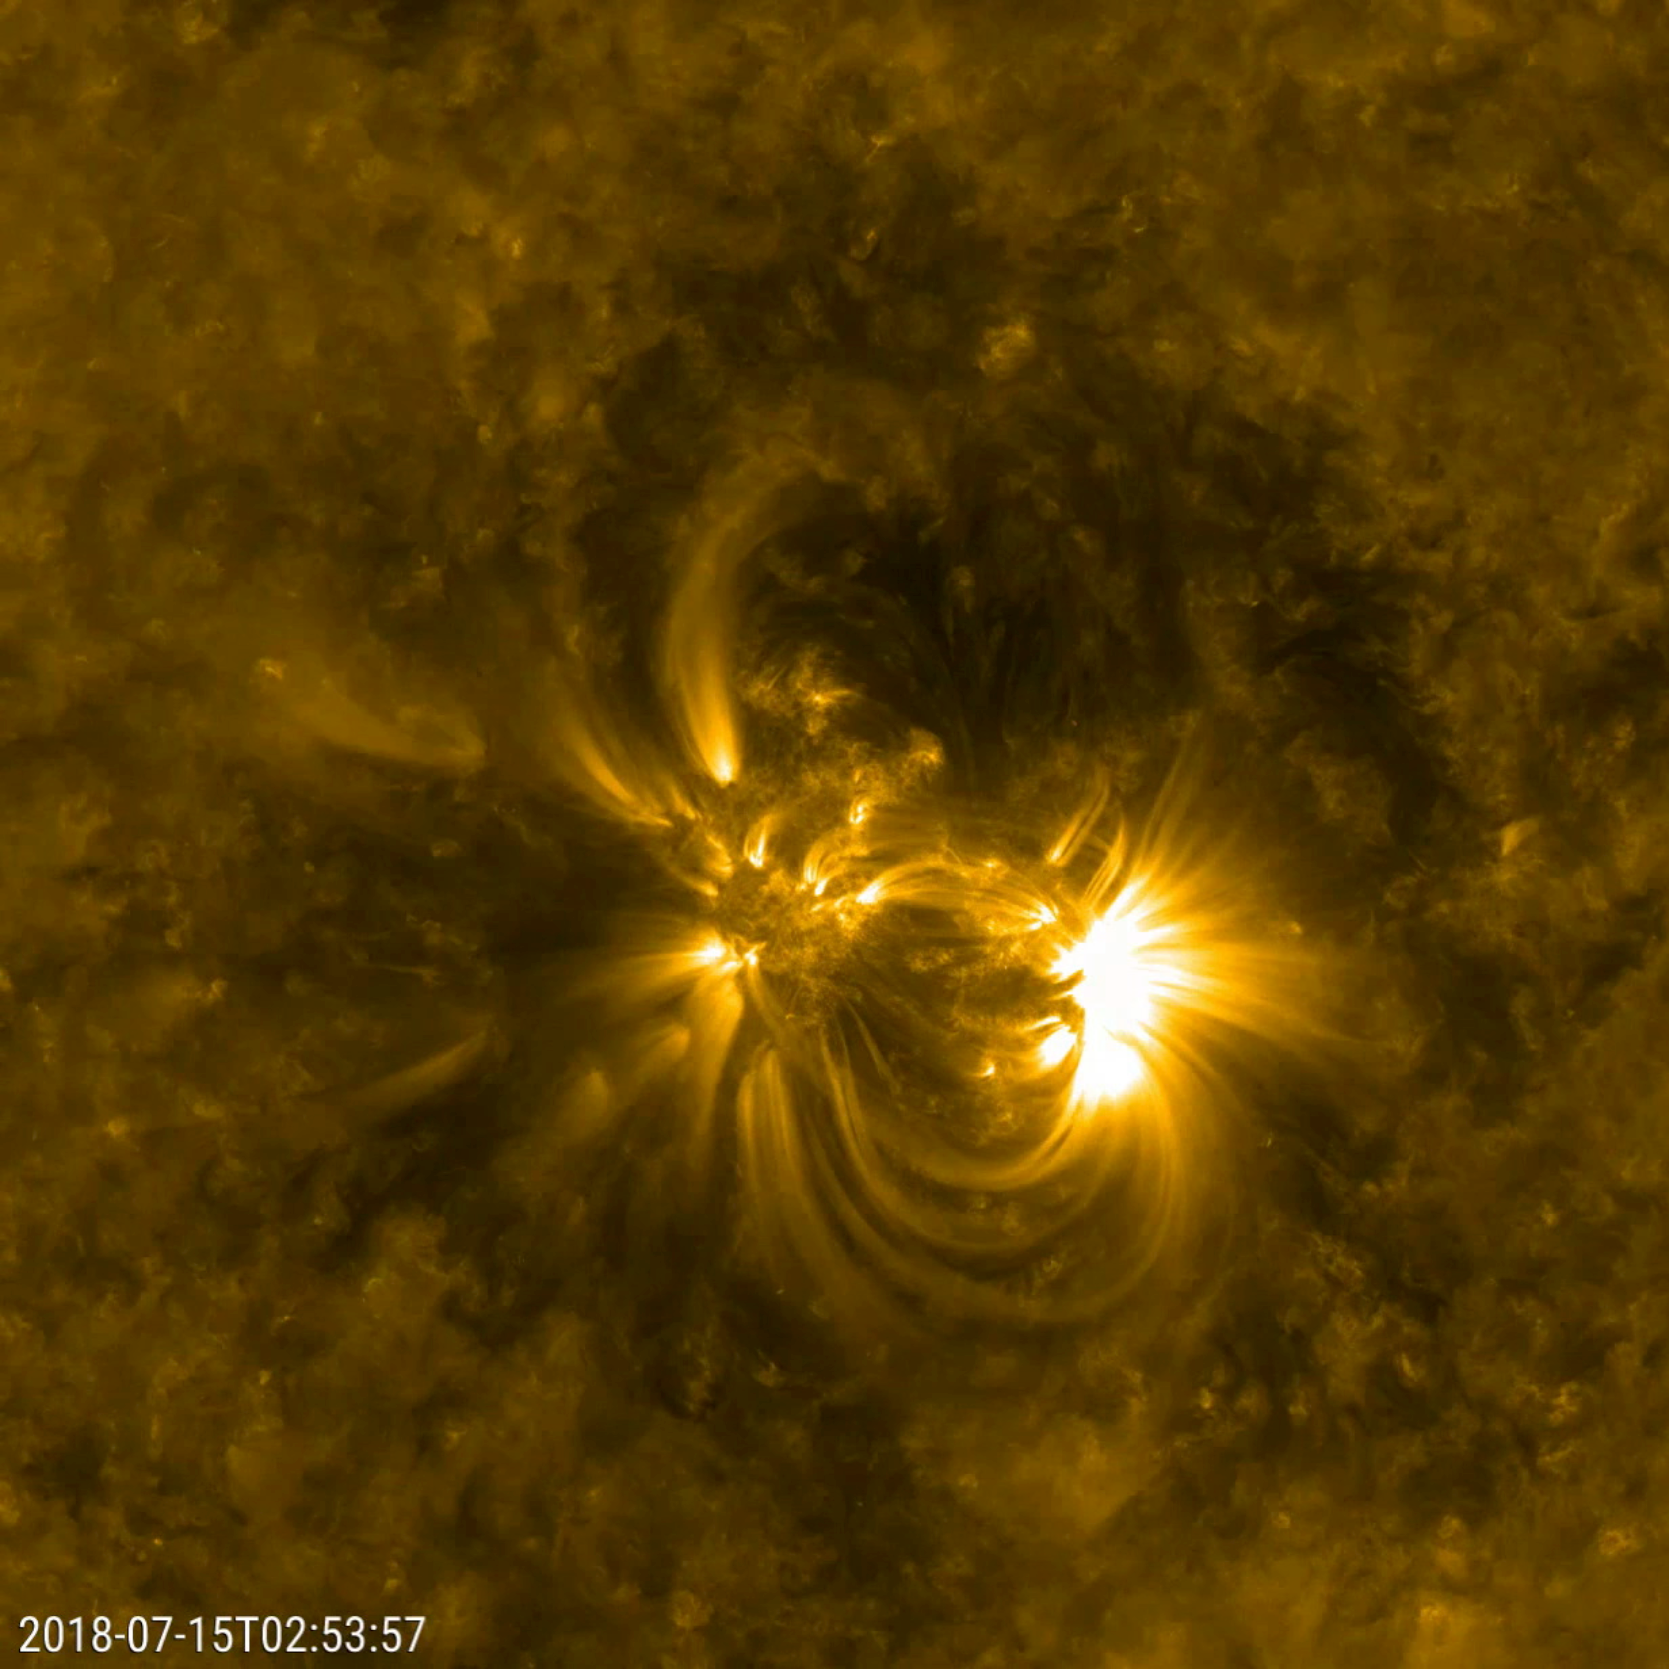

Detailed Loops Above an Active Region

NASA’s Solar Dynamics Observatory (SDO) zoomed in to watch close-up the dynamics of this single active region on the sun over a two-day period (July 14-16, 2018). The loops SDO observed in extreme ultraviolet light are illuminated by charged particles spinning along the magnetic field lines above an active region. Active regions are magnetically intense areas that are pushed up to the surface of the sun from below. These regions are often the sources of large eruptions that cause solar storms, though no large eruptions seem to have occurred during this period. To give a sense of scale, these loops are rising up many times the diameter of Earth.

Movies
PIA22645_ar171July_best.mp4
PIA22645_ar171July_sm.mp4

SDO is managed by NASA’s Goddard Space Flight Center, Greenbelt, Maryland, for NASA’s Science Mission Directorate, Washington. Its Atmosphere Imaging Assembly was built by the Lockheed Martin Solar Astrophysics Laboratory (LMSAL), Palo Alto, California.

Credit: NASA/GSFC/Solar Dynamics Observatory